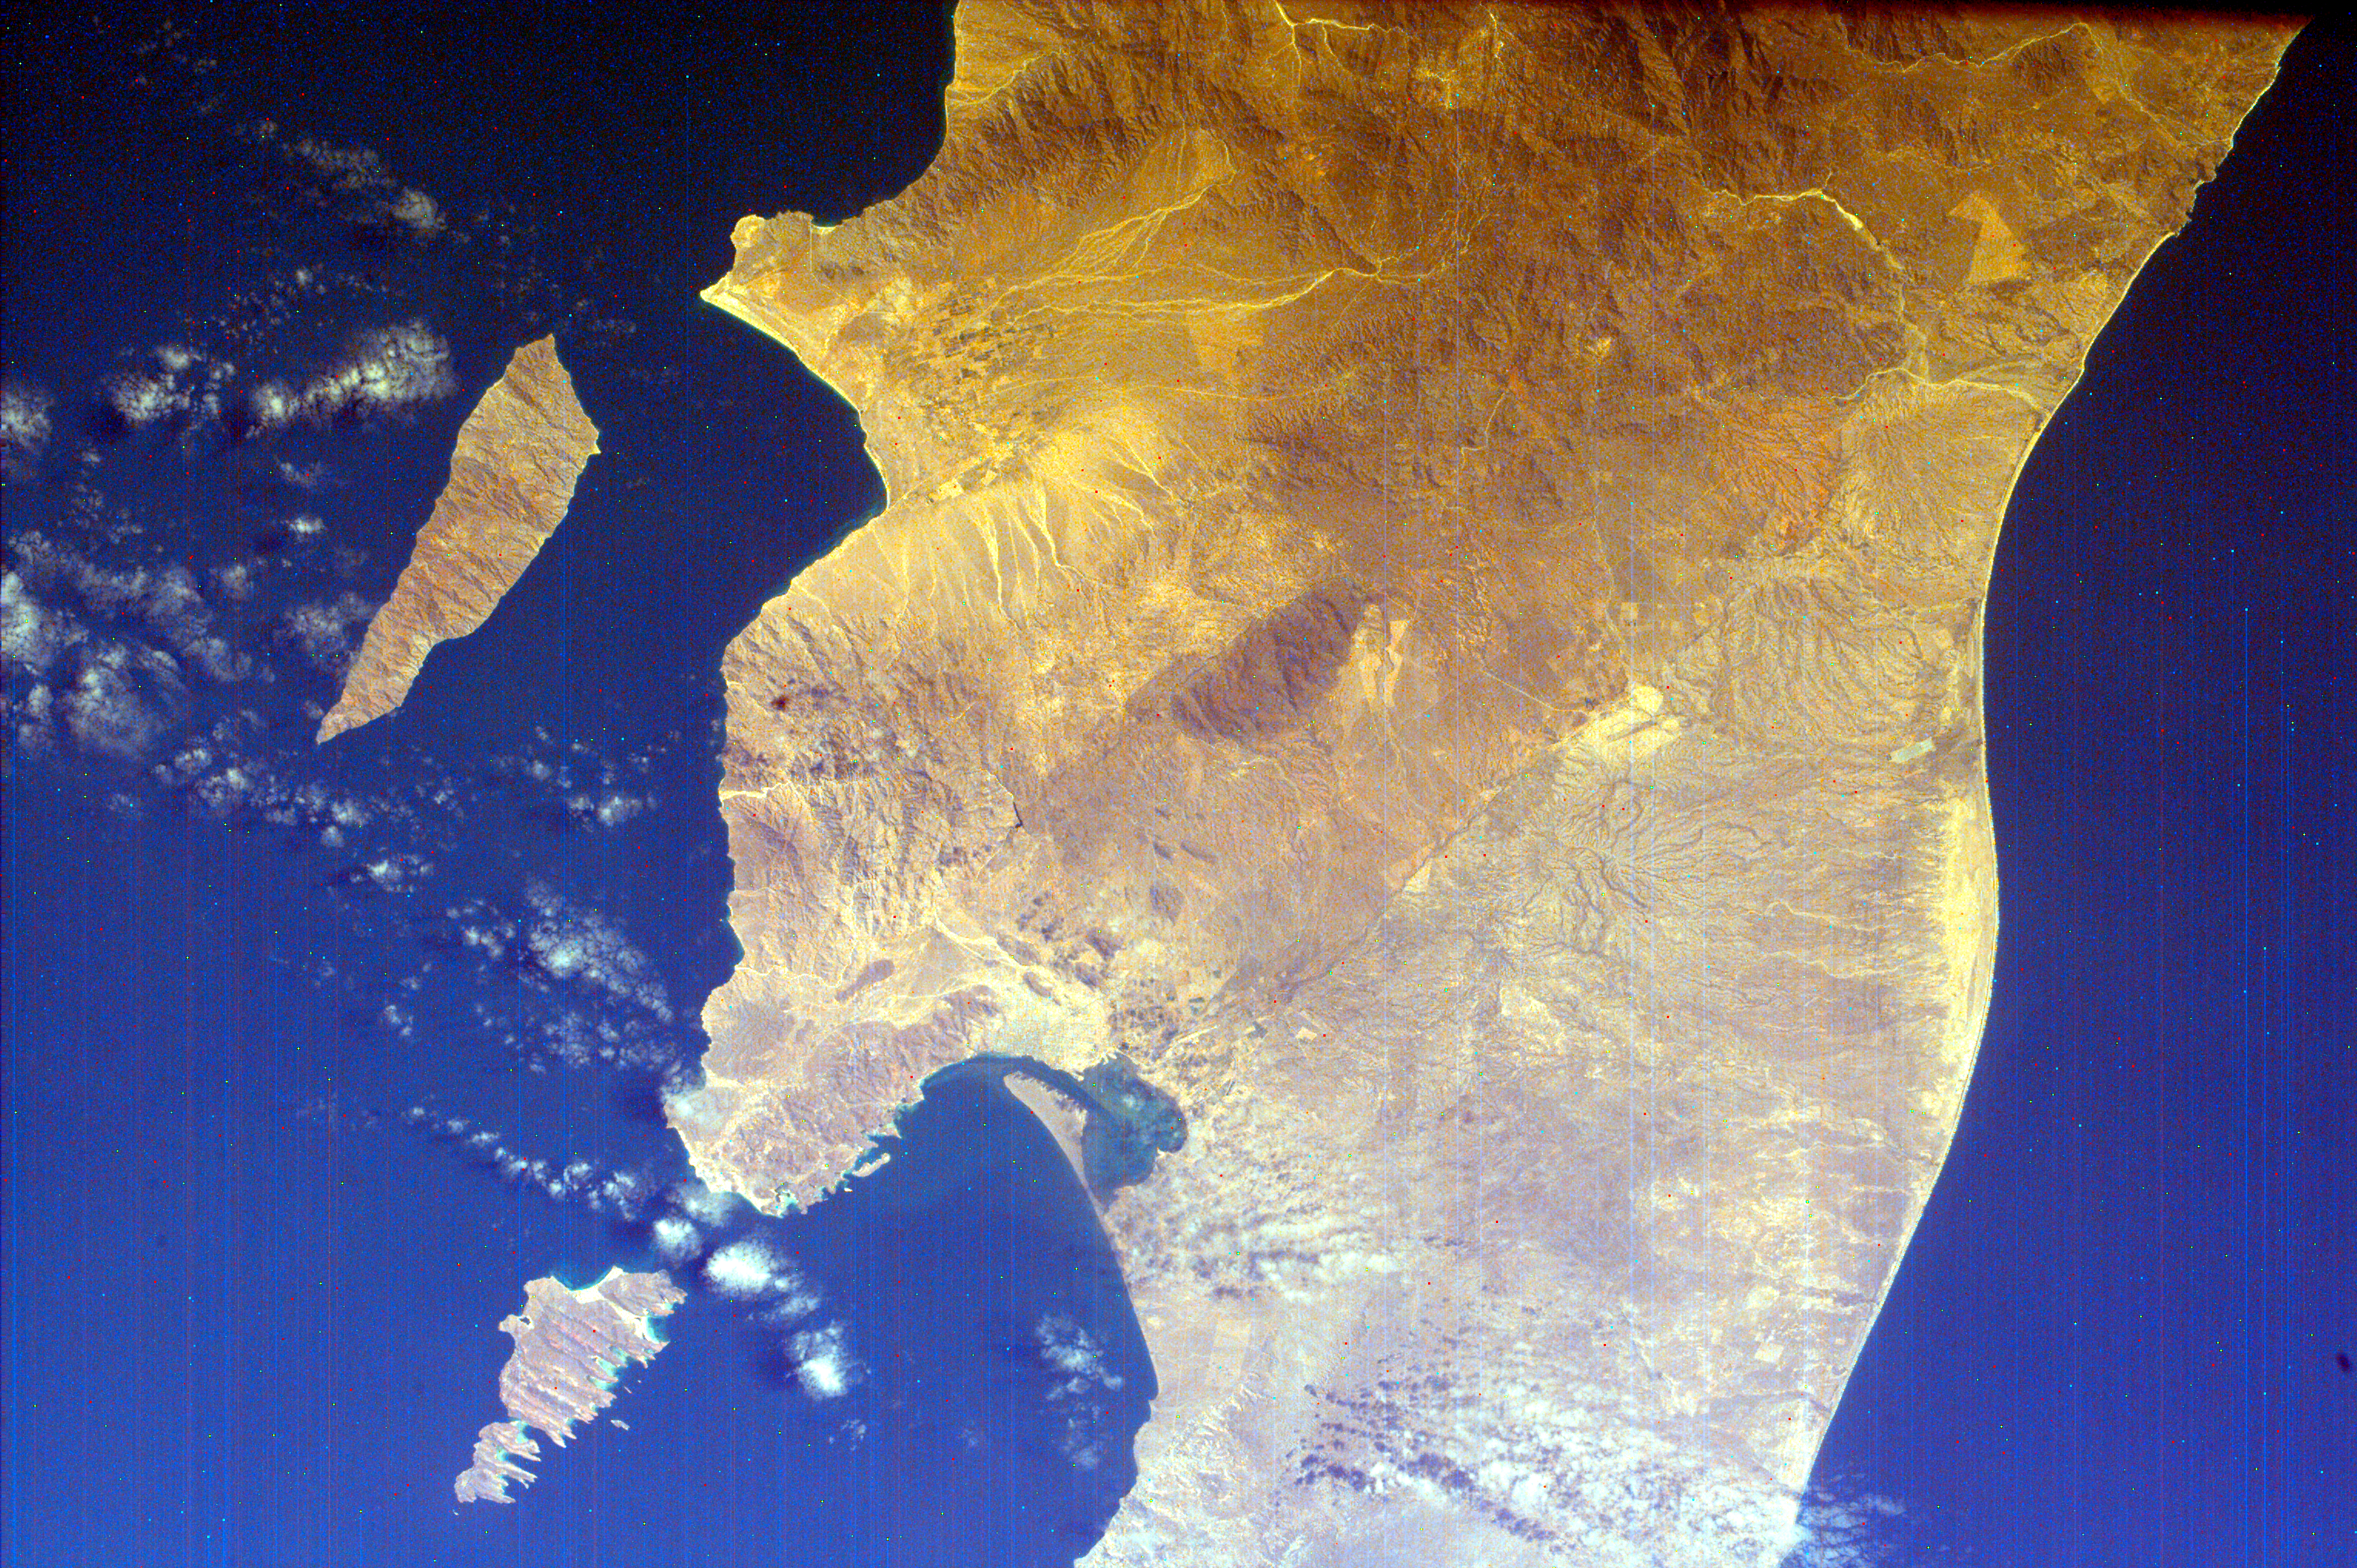

Southern Tip of Baja California, Mexico

This is an image of the southern portion of the Baja California Peninsula. The Pacific Ocean lies to the west and the Gulf of California to the east. Within the Gulf of California are Isla Cerralvo (the more southern of the two visible islands) and Isla Espiritu Santo. Ecologists work to keep these islands pristine so existing flora and fauna survive and so visitors can learn about the sea and enjoy the white sand beaches, the multi-colored cliffs and the sea life. Magdalena Bay is the smaller enclosed bay within the Bahia de La Paz. The town of La Paz lies on the peninsula surrounding Magdalena Bay. La Paz is the capital of the state of Baja California Sur. Surrounded by a barren desert; the city of La Paz is set amid ancient laurel trees, and coconut and date palms. La Paz draws sport fishermen, divers, and water enthusiasts to its sunny beaches, calm bays and ecologically pure offshore islands.

Magdalena Bay is one of three major lagoons traditionally used by California gray whales for breeding in Baja. The bay has a narrow opening to the Pacific Ocean, through which the tide flushes water in and out, bringing nutrients and oxygen to the diverse marine inhabitants. The water becomes a soup of minute organisms and fish, which in turn attract seabirds of many species during the winter months. Sea kayaking and bird in the mangrove canals of the calm and sunny lagoon is activities commonly enjoyed at Magdalena Bay.

This image was taken from the Space Shuttle on February 12, 2000.

NASA’s ISS EarthKAM is made possible by the cooperative work of Sally Ride Science; undergraduate students and their advisors at the University of California, San Diego; NASA’s Jet Propulsion Laboratory (JPL) in Pasadena, Calif.; NASA’s Johnson Space Center (JSC) in Houston, Texas; and middle school teachers and their students worldwide.

Photojournal note:
EarthKAM was formerly known as KidSat.

Credit: NASA/JPL/UCSD/JSC